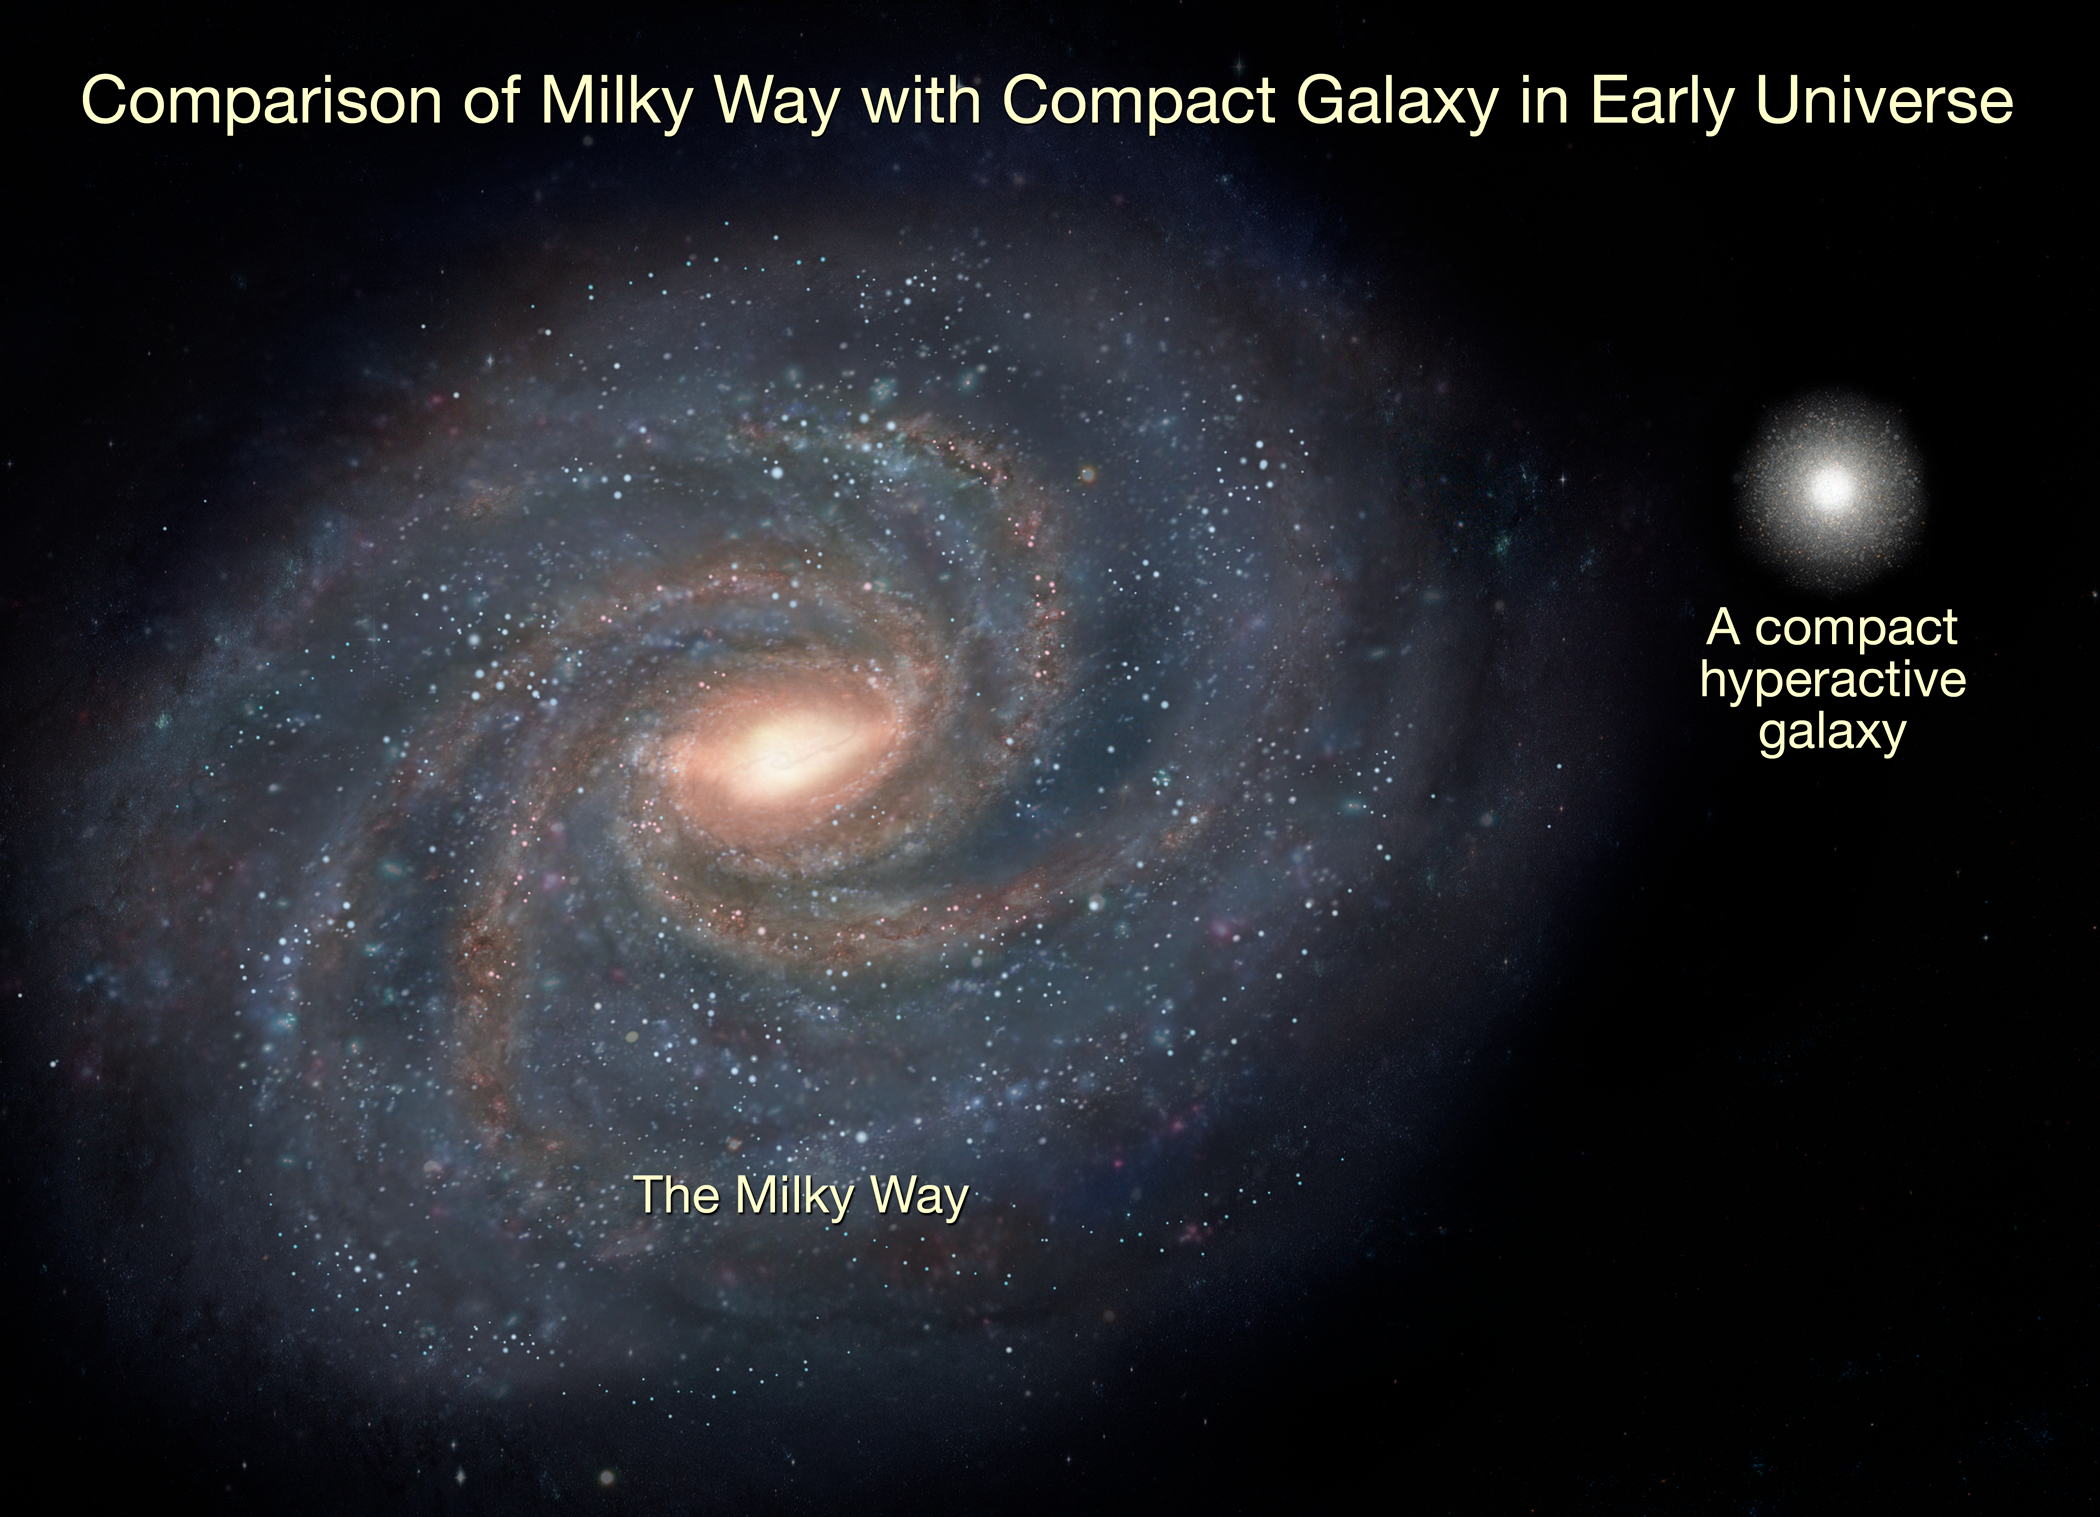

Comparison of Milky Way with Compact Galaxy in Early Universe

This illustration compares the Milky Way with a compact galaxy in the early universe.

Looking almost 11 billion years into the past, astronomers have measured the motions of stars for the first time in a very distant galaxy. They are whirling at a speed of one million miles per hour – about twice the speed of our Sun through the Milky Way. The galaxies are a fraction the size of our Milky Way, and so may have evolved over billions of years into the full-grown galaxies seen around us today.

Credit: NASA, ESA, and A. Feild (STScI)